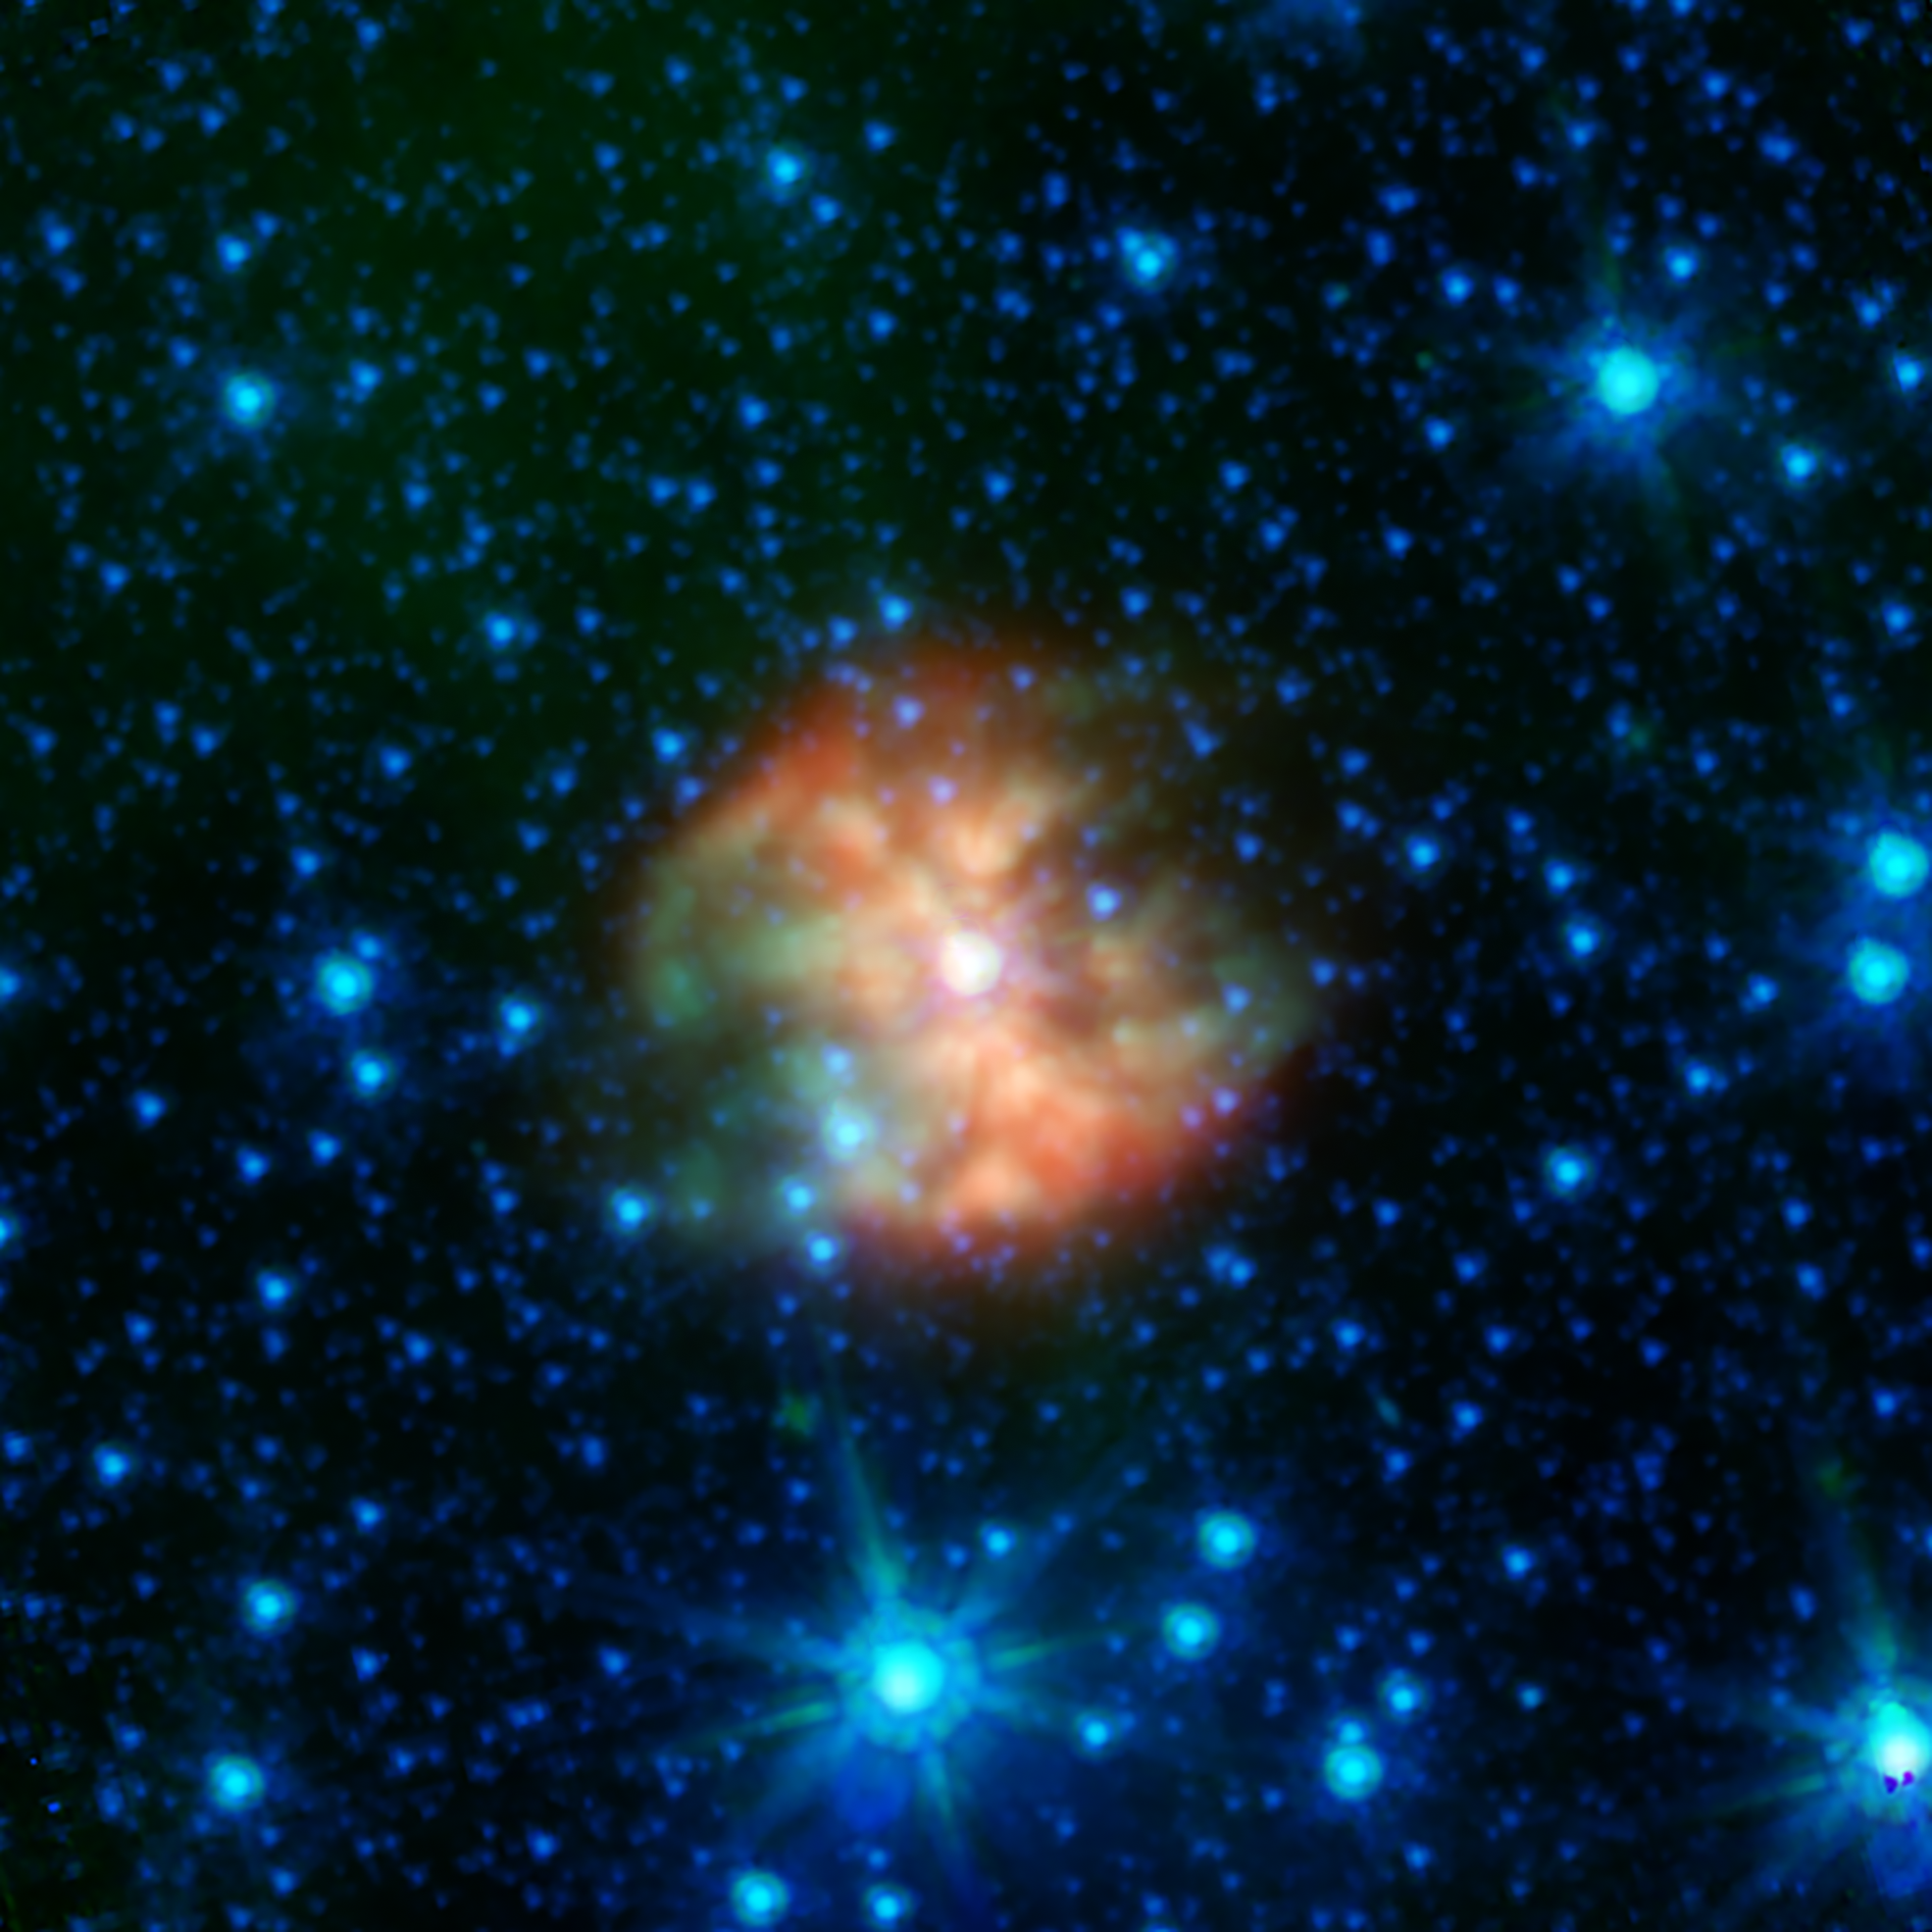

WR 124: A Star Nearing Its End

Wolf Rayet stars are massive objects that are nearing the end of their lives, and are identified by the striking nebulas of dusty material that surround them. This infrared image of WR 124, compiled from archival data from NASA’s Spitzer Space Telescope, shows off the complex dusty patterns seen around such stars.

Dust can glow brightly at infrared wavelengths, giving astronomers the chance to explore how these turbulent patterns are created around stars that will ultimately explode as supernovas. Spitzer’s extensive observations of objects like this will inform decades of future research for telescopes like NASA’s JWST.

WR 124 is located in the constellation of Sagitta at a distance of about 21,000 light years.

In this image, infrared light at wavelengths of 3.6, 4.5, and 8.0 microns is displayed as blue, green, and red, respectively. The data are from the mission archive of NASA’s Spitzer Space Telescope.

Credit: NASA/JPL-Caltech